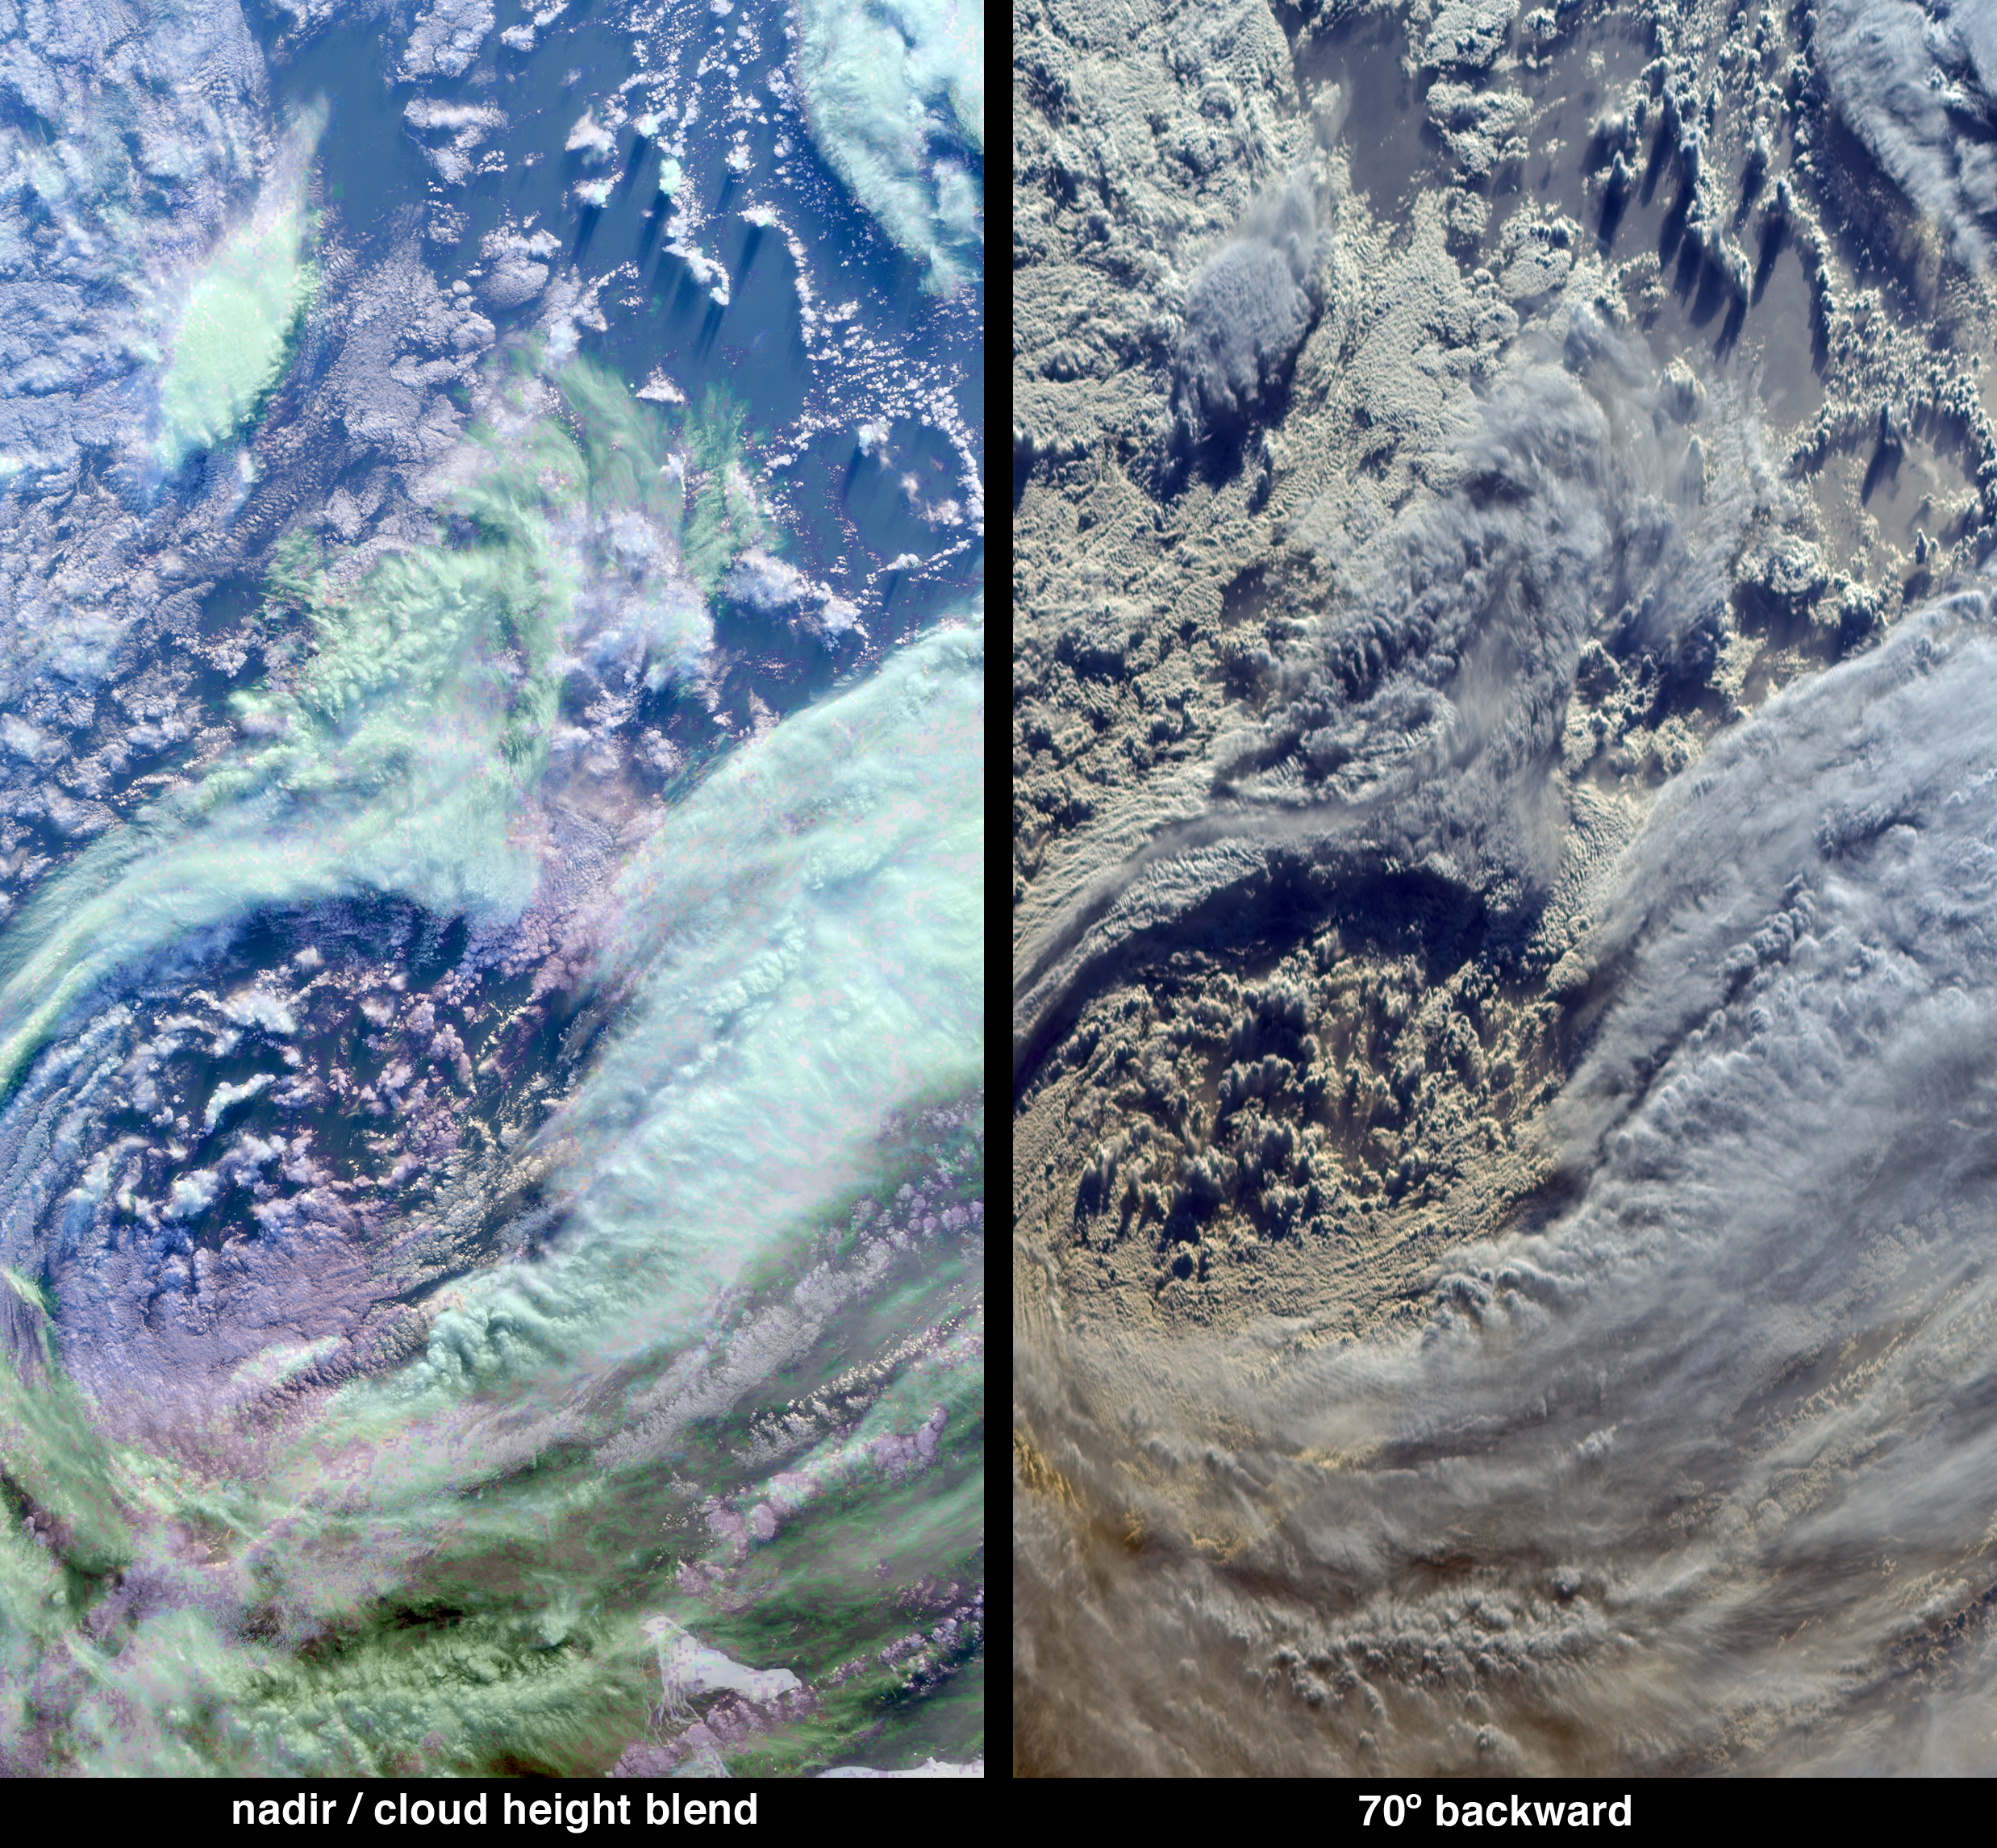

Multi-layer Clouds Over the South Indian Ocean

The complex structure and beauty of polar clouds are highlighted by these images acquired by the Multi-angle Imaging SpectroRadiometer (MISR) on April 23, 2003. These clouds occur at multiple altitudes and exhibit a noticeable cyclonic circulation over the Southern Indian Ocean, to the north of Enderbyland, East Antarctica.

The image at left was created by overlying a natural-color view from MISR’s downward-pointing (nadir) camera with a color-coded stereo height field. MISR retrieves heights by a pattern recognition algorithm that utilizes multiple view angles to derive cloud height and motion. The opacity of the height field was then reduced until the field appears as a translucent wash over the natural-color image. The resulting purple, cyan and green hues of this aesthetic display indicate low, medium or high altitudes, respectively, with heights ranging from less than 2 kilometers (purple) to about 8 kilometers (green). In the lower right corner, the edge of the Antarctic coastline and some sea ice can be seen through some thin, high cirrus clouds.

The right-hand panel is a natural-color image from MISR’s 70-degree backward viewing camera. This camera looks backwards along the path of Terra’s flight, and in the southern hemisphere the Sun is in front of this camera. This perspective causes the cloud-tops to be brightly outlined by the sun behind them, and enhances the shadows cast by clouds with significant vertical structure. An oblique observation angle also enhances the reflection of light by atmospheric particles, and accentuates the appearance of polar clouds. The dark ocean and sea ice that were apparent through the cirrus clouds at the bottom right corner of the nadir image are overwhelmed by the brightness of these clouds at the oblique view.

The Multi-angle Imaging SpectroRadiometer observes the daylit Earth continuously from pole to pole, and every 9 days views the entire globe between 82 degrees north and 82 degrees south latitude. These data products were generated from a portion of the imagery acquired during Terra orbit 17794. The panels cover an area of 335 kilometers x 605 kilometers, and utilize data from blocks 142 to 145 within World Reference System-2 path 155.

MISR was built and is managed by NASA’s Jet Propulsion Laboratory, Pasadena, CA, for NASA’s Office of Earth Science, Washington, DC. The Terra satellite is managed by NASA’s Goddard Space Flight Center, Greenbelt, MD. JPL is a division of the California Institute of Technology.

Credit: NASA/GSFC/LaRC/JPL, MISR Team